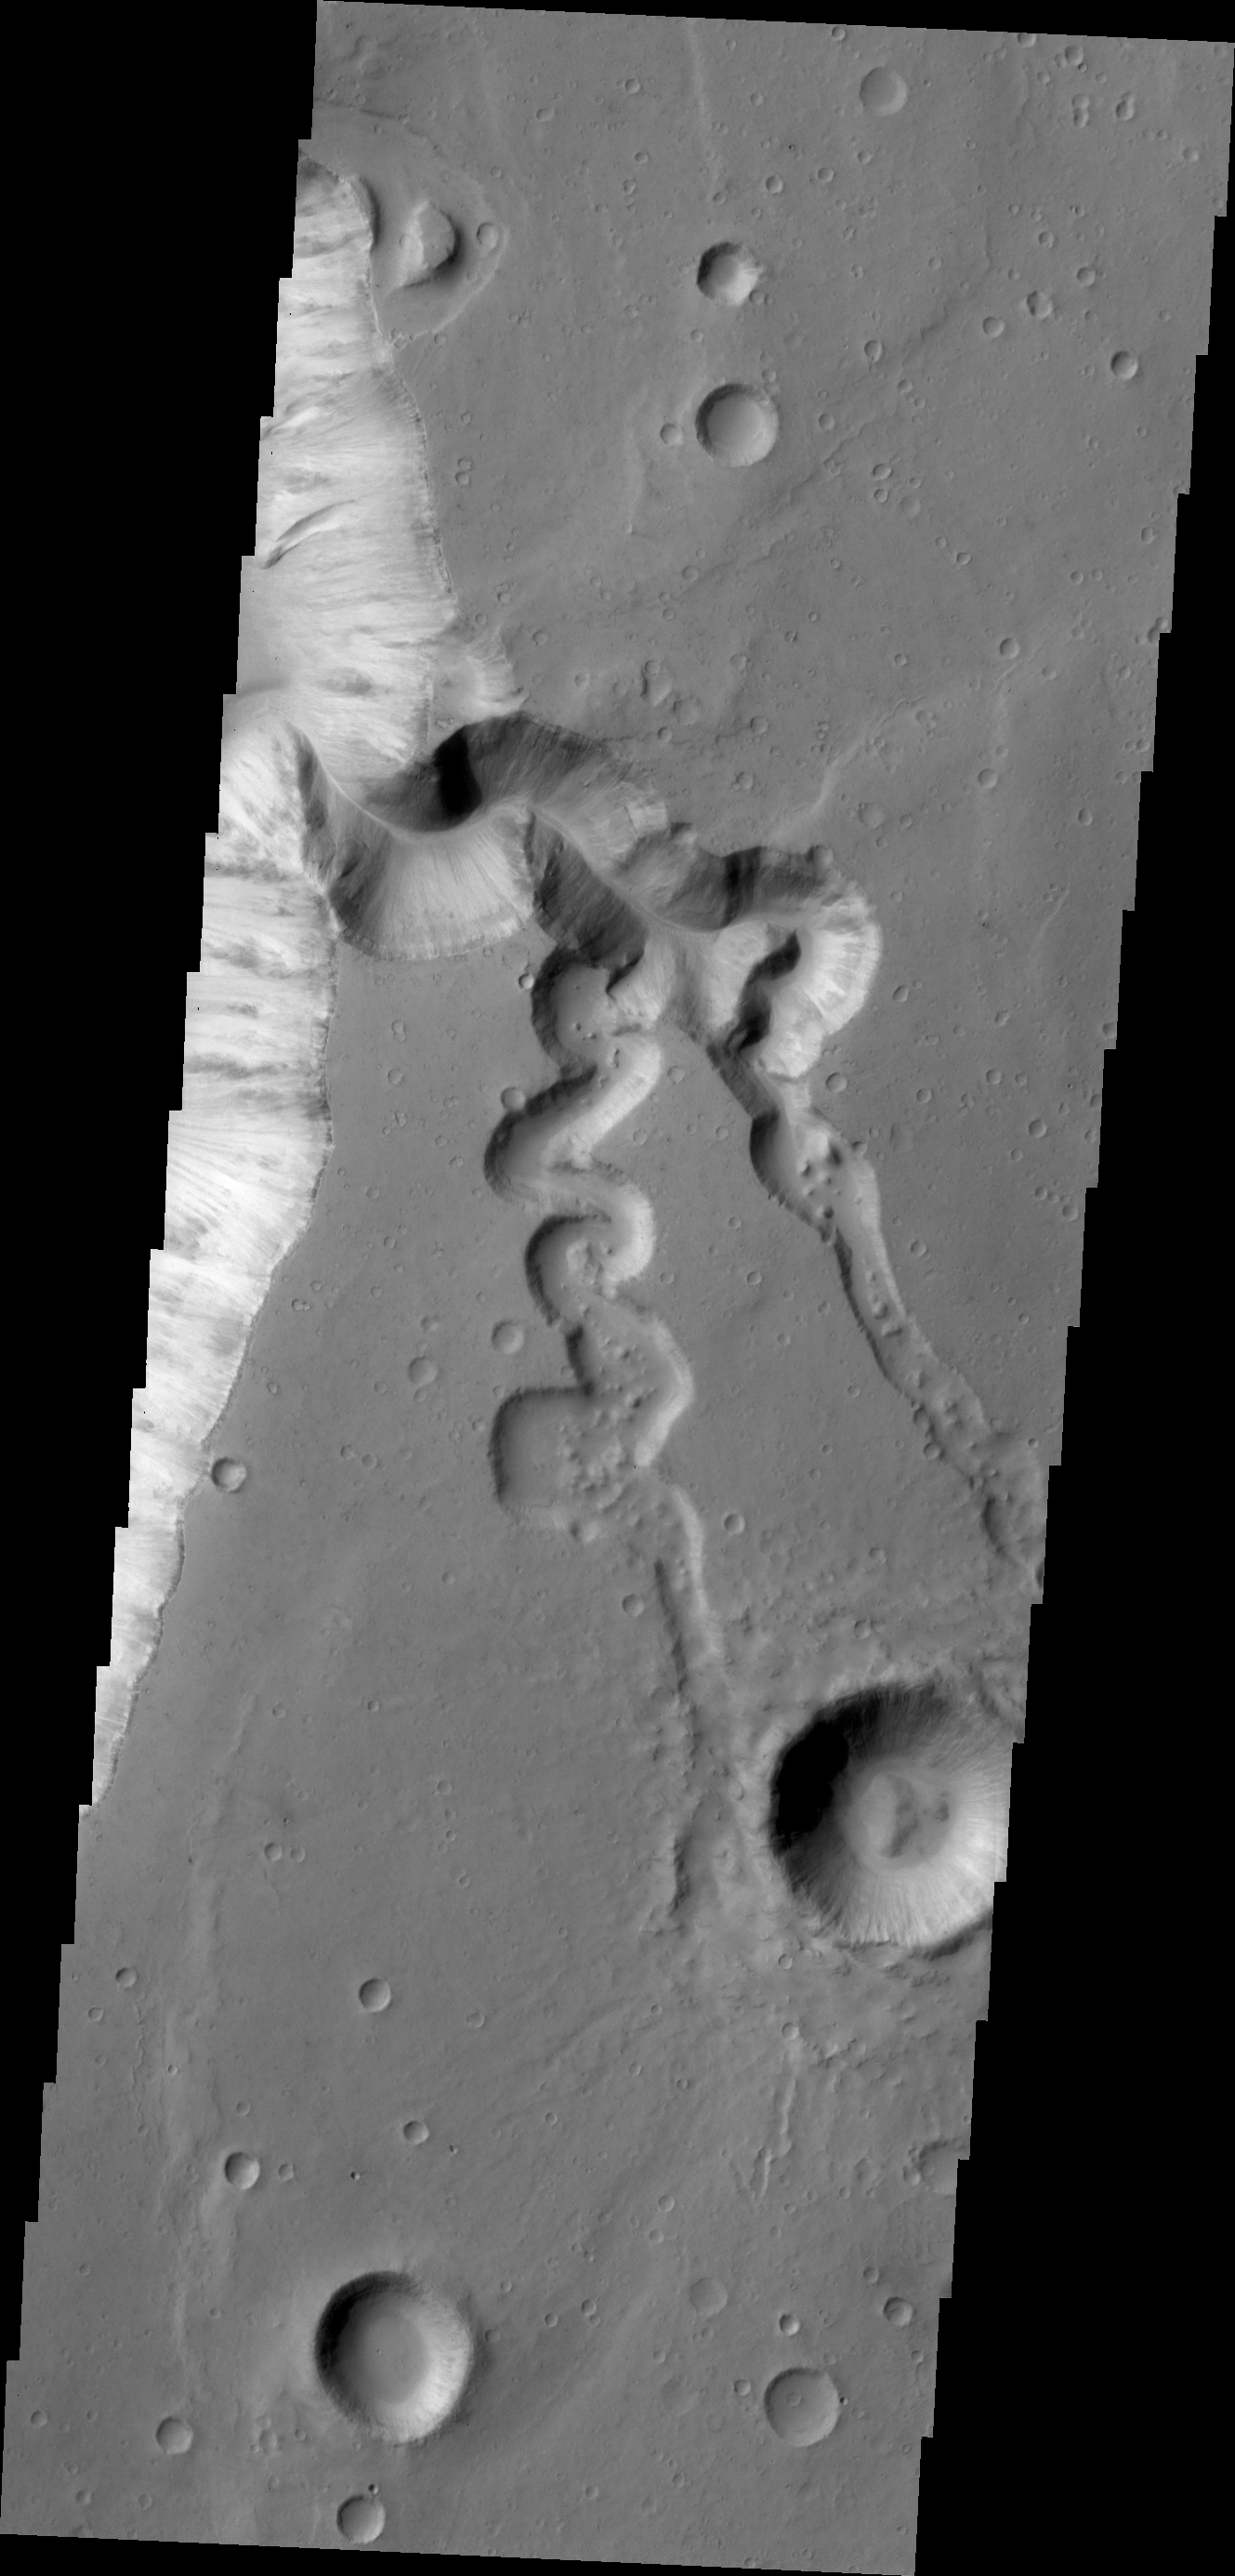

Shalbatana Vallis

This VIS image shows a complex tributary channel and its entry to the main channel of Shalbatana Vallis.

Credit: NASA/JPL/ASU